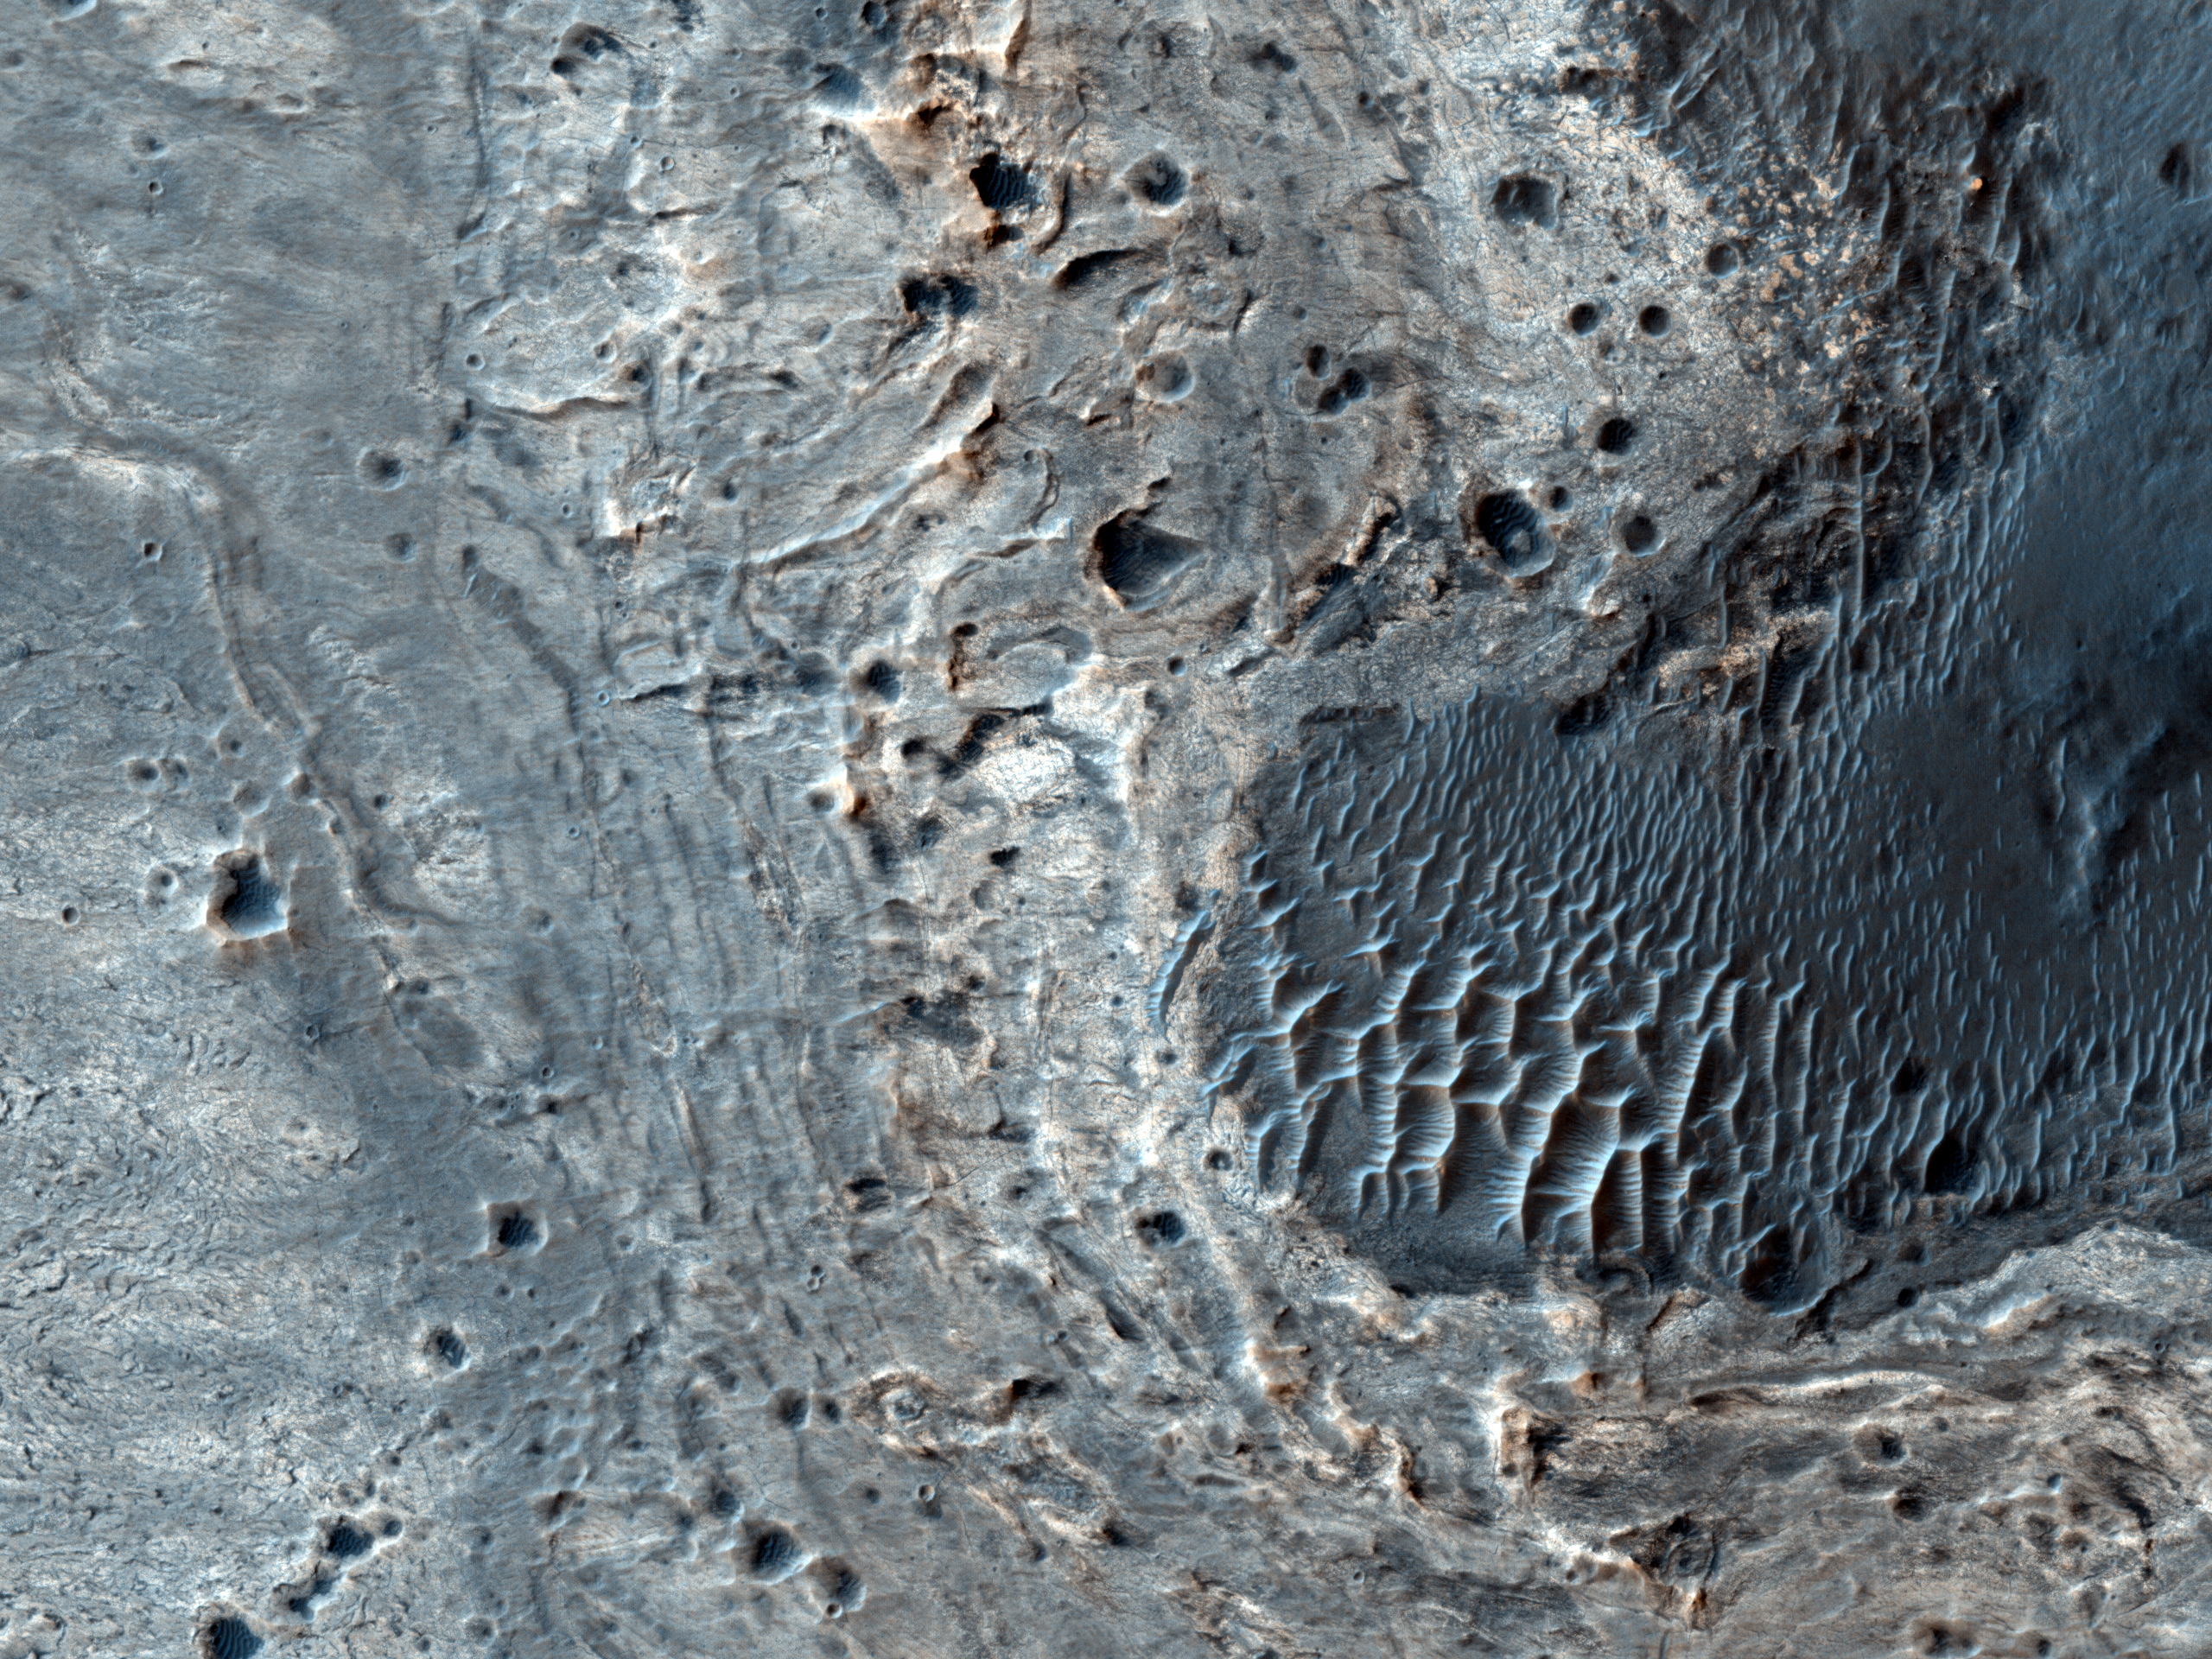

Concentric Structures in Meridiani Planum

This image shows a number of unusual, quasi-circular structures from 300 to 600 meters in diameter that apparently formed within bright flows in Meridiani Planum. The strange structures were observed earlier in MOC image E12-01295. They are located near the equator, about 300 kilometers West of the MER rover Opportunity.

New details can be seen in the HiRISE image that yield clues to the origin of these mysterious features. The dark rings seen within the concentric structures appear rougher than their surroundings. The bright material in which they formed is densely fractured, suggesting that it is quite brittle. Several small impact craters found within the bright unit produced sprays of dark ejecta, suggesting that the bright surface layer may be only a few meters thick. A compositional and morphological boundary separates the contorted central region of the unit from the smooth margins.

A full interpretation awaits detailed analysis, but these observations suggest that the lobate bright unit may have been produced by an ancient flow of water-saturated fluvial sediments. The circular structures within the flow could have formed by desiccation, as the sediments dried out and contracted, similar to mud cracks but on a much larger scale. Or they may have formed by a process of diapirism, if a solid crust formed on the surface of the drying sediments that was denser than the water-saturated slurry below. On Earth, slurries of sand and water that are pressurized by the weight of the overburden can rise to the surface to form “injectites,” eruptions of sand and water that can reach heights of hundreds of meters. Whether they were formed by desiccation or injection, these unusual features record a unique moment in the distant past of Mars.

NASA’s Jet Propulsion Laboratory, a division of the California Institute of Technology in Pasadena, manages the Mars Reconnaissance Orbiter for NASA’s Science Mission Directorate, Washington. Lockheed Martin Space Systems, Denver, built the spacecraft. The High Resolution Imaging Science Experiment is operated by the University of Arizona, Tucson, and the instrument was built by Ball Aerospace & Technologies Corp., Boulder, Colo.

Originally released October 27, 2010

Credit: NASA/JPL-Caltech/University of Arizona